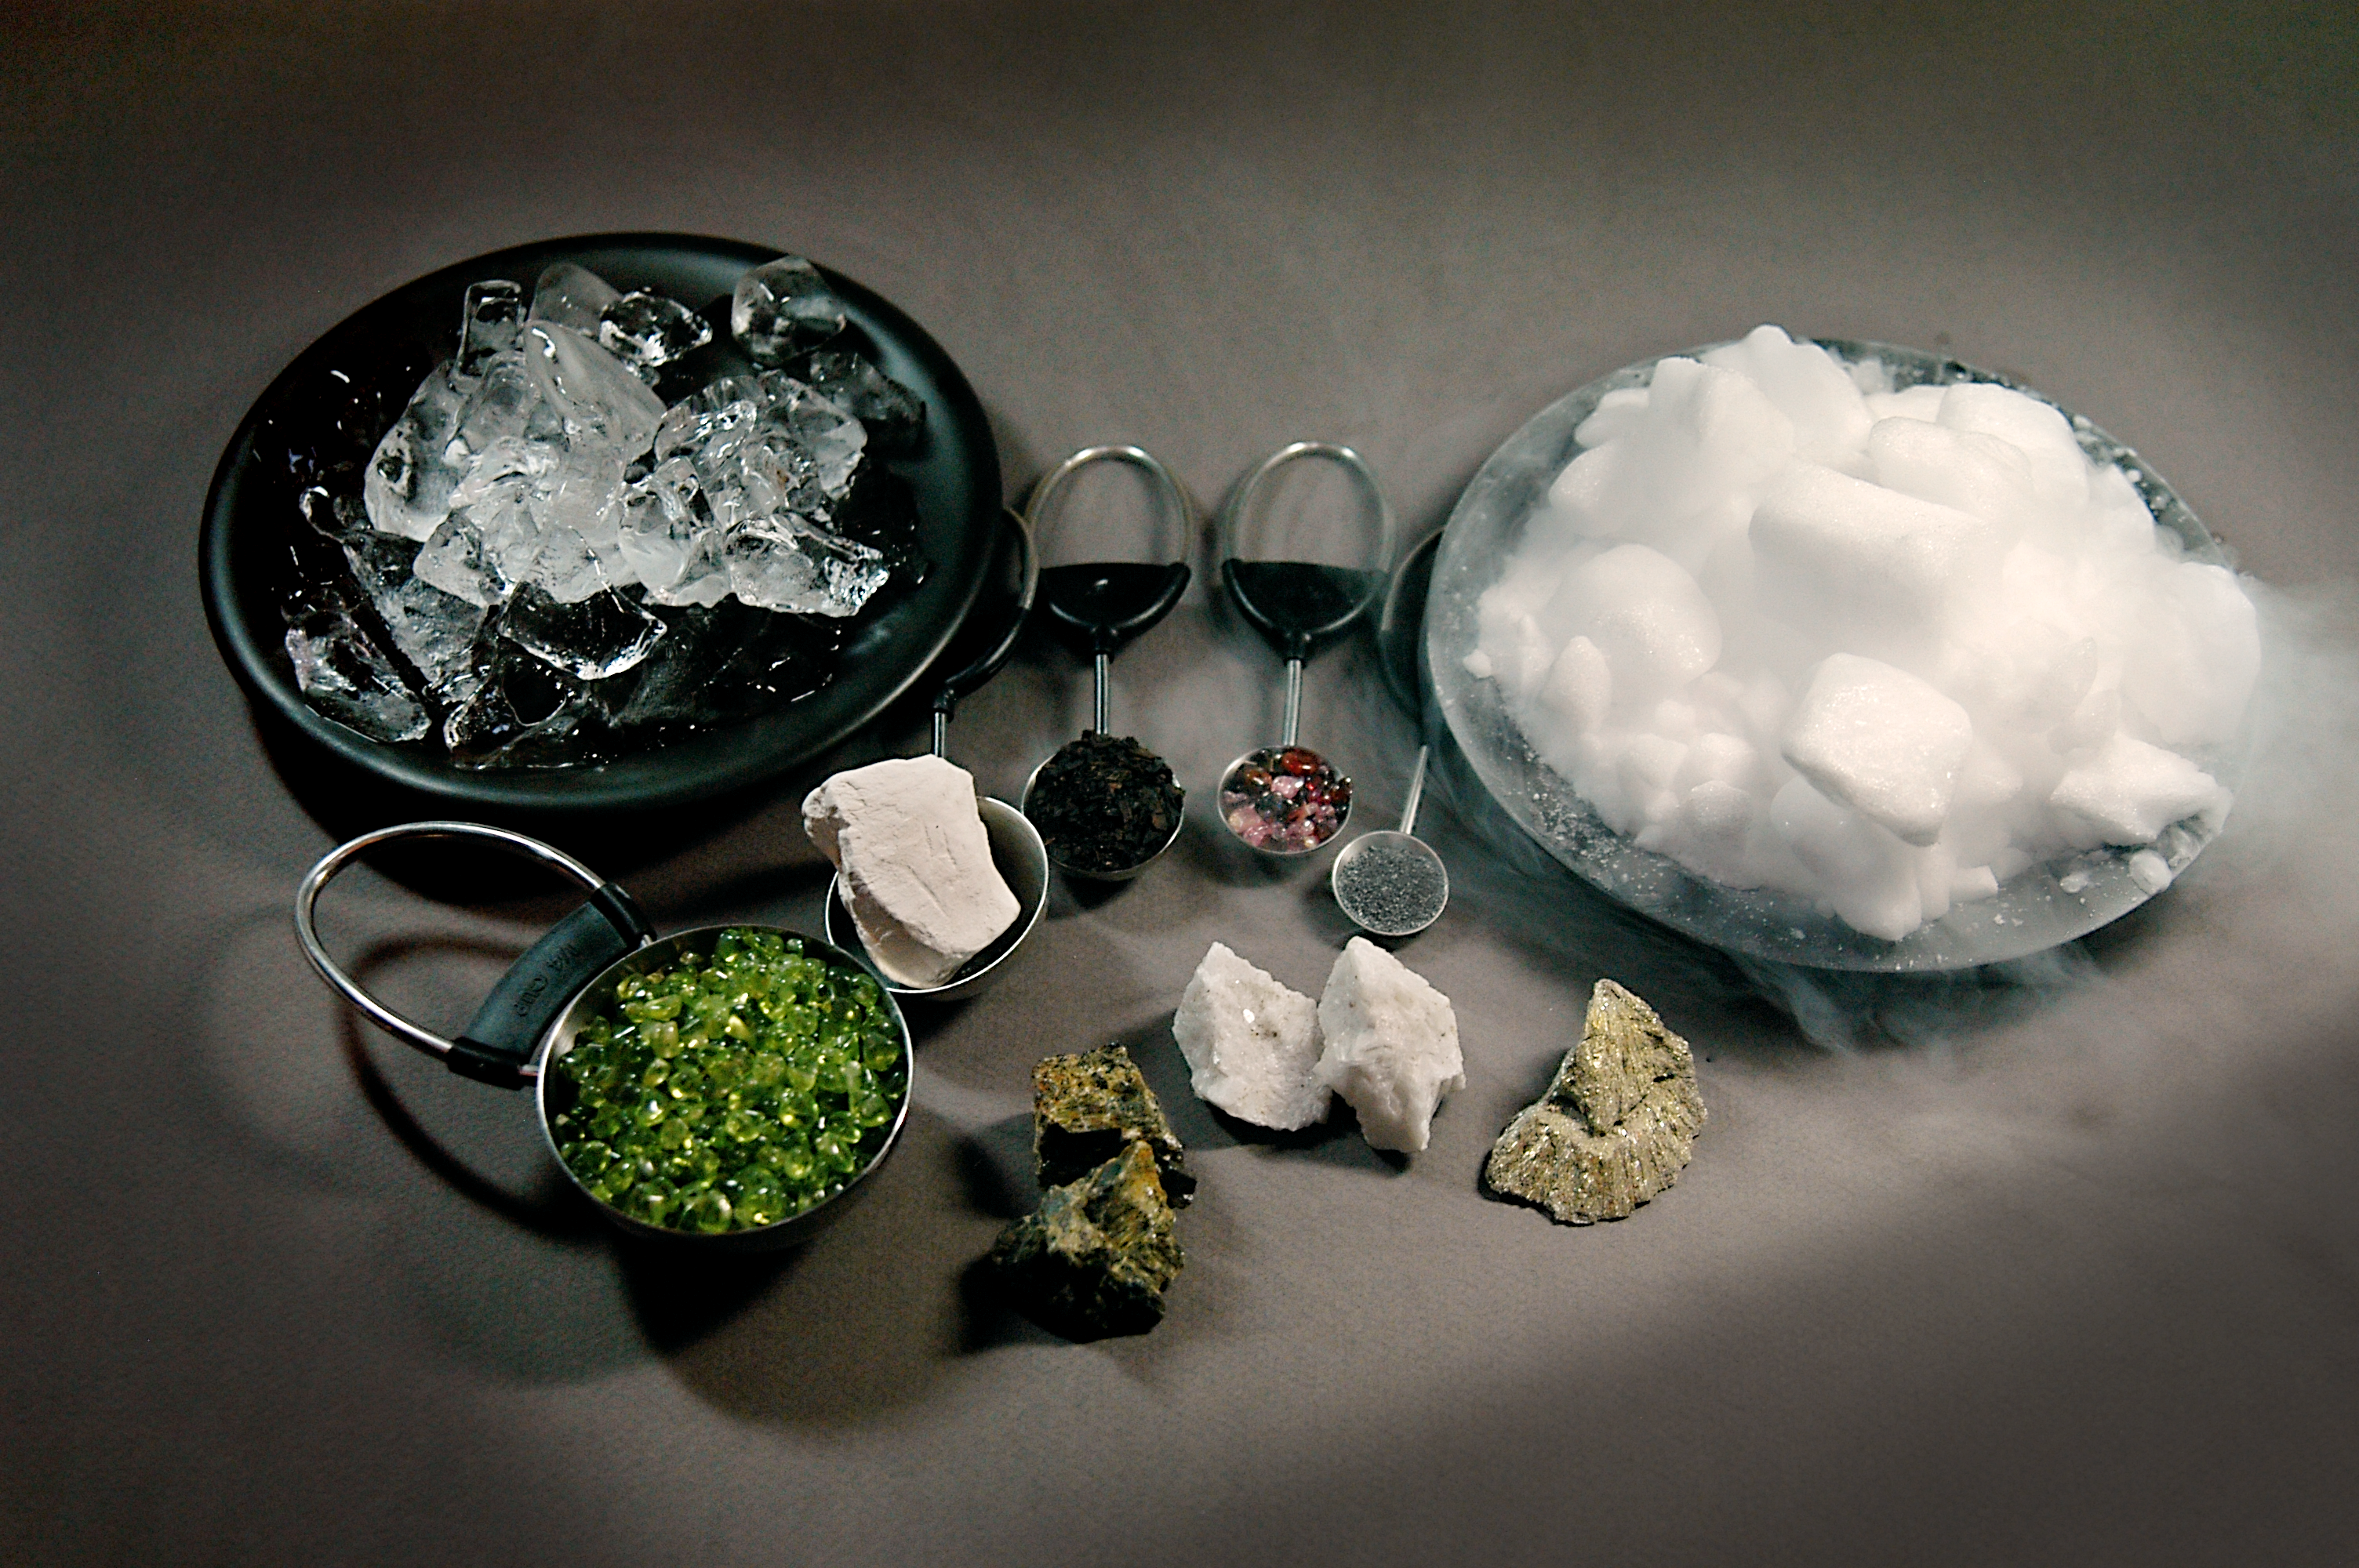

Ingredients of a Comet

Astronomers using data from NASA's Spitzer Space Telescope and the Deep Impact mission are putting together a recipe for comet "soup" -- the primordial stuff of planets, comets, and other bodies in our solar system.

The comet ingredients were excavated from comet Tempel 1 on July 4, 2005, when Deep Impact's probe plunged below its surface. While Deep Impact was busy collecting data up close, other telescopes around the world were also watching from the ground and space.

Though the findings are still being analyzed, astronomers are already getting a good taste of our early solar system's history.

Spitzer observed the dramatic event using its infrared spectrometer. This instrument breaks apart light like a prism, allowing astronomers to pick out chemical signatures that appear between the wavelengths of 5 and 38 microns. So far, Spitzer has detected clays; iron-containing compounds; carbonates, the minerals in seashells; crystallized silicates, such as the green olivine minerals found on beaches and in the gemstone peridot; and polycyclic aromatic hydrocarbons, carbon-containing compounds found in car exhaust and on burnt toast. Hints of the mineral found in the reddish-brown gem spinel were also observed.

Deep Impact's spectrometer has picked up the signatures of additional molecules within the wavelength range of 1 to 5 microns, including water vapor and carbon dioxide gas (the swirling vapor that comes off "dry ice").

These "comet soup" ingredients are pictured above: (on plates, from left to right) ice and dry ice; (in measuring cups, from left to right) olivine, smectite clay, polycyclic aromatic hydrocarbons, spinel, metallic iron; (on table in the front, from left to right) the silicate enstatite, the carbonate dolomite, and the iron sulfide marcasite.

Materials are courtesy of Dr. George Rossman of the California Institute of Technology's Geology and Planetary Sciences department.

Credit: NASA/JPL-Caltech/R. Hurt (SSC)